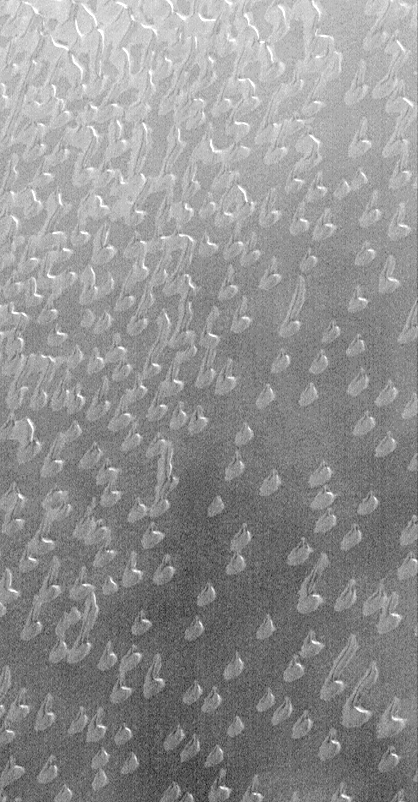

Autumn Frost, North Polar Sand Dunes

Autumn in the martian northern hemisphere began around August 1, 1999. Almost as soon as northern fall began, the Mars Global Surveyor (MGS) Mars Orbiter Camera (MOC) started documenting the arrival of autumn frost–a precursor to the cold winter that will arrive in late December 1999. The first features to become covered by frost were the sand dunes that surround the north polar ice cap. The dunes seen here would normally appear very dark–almost black–except when covered by frost. Why the dunes begin to frost sooner than the surrounding surfaces is a mystery: perhaps the dunes contain water vapor that emerges from the sand during the day and condenses again at night. This picture shows dunes near 74.7°N, 61.4°W at a resolution of about 7.3 meters (24 feet) per pixel. The area covered is about 3 km (1.9 mi) across and is illuminated from the upper right. The picture appears to be somewhat fuzzy and grainy because the dunes here are seen through the thin haze of the gathering north polar winter hood (i.e., clouds).

Credit: NASA/JPL/MSSS